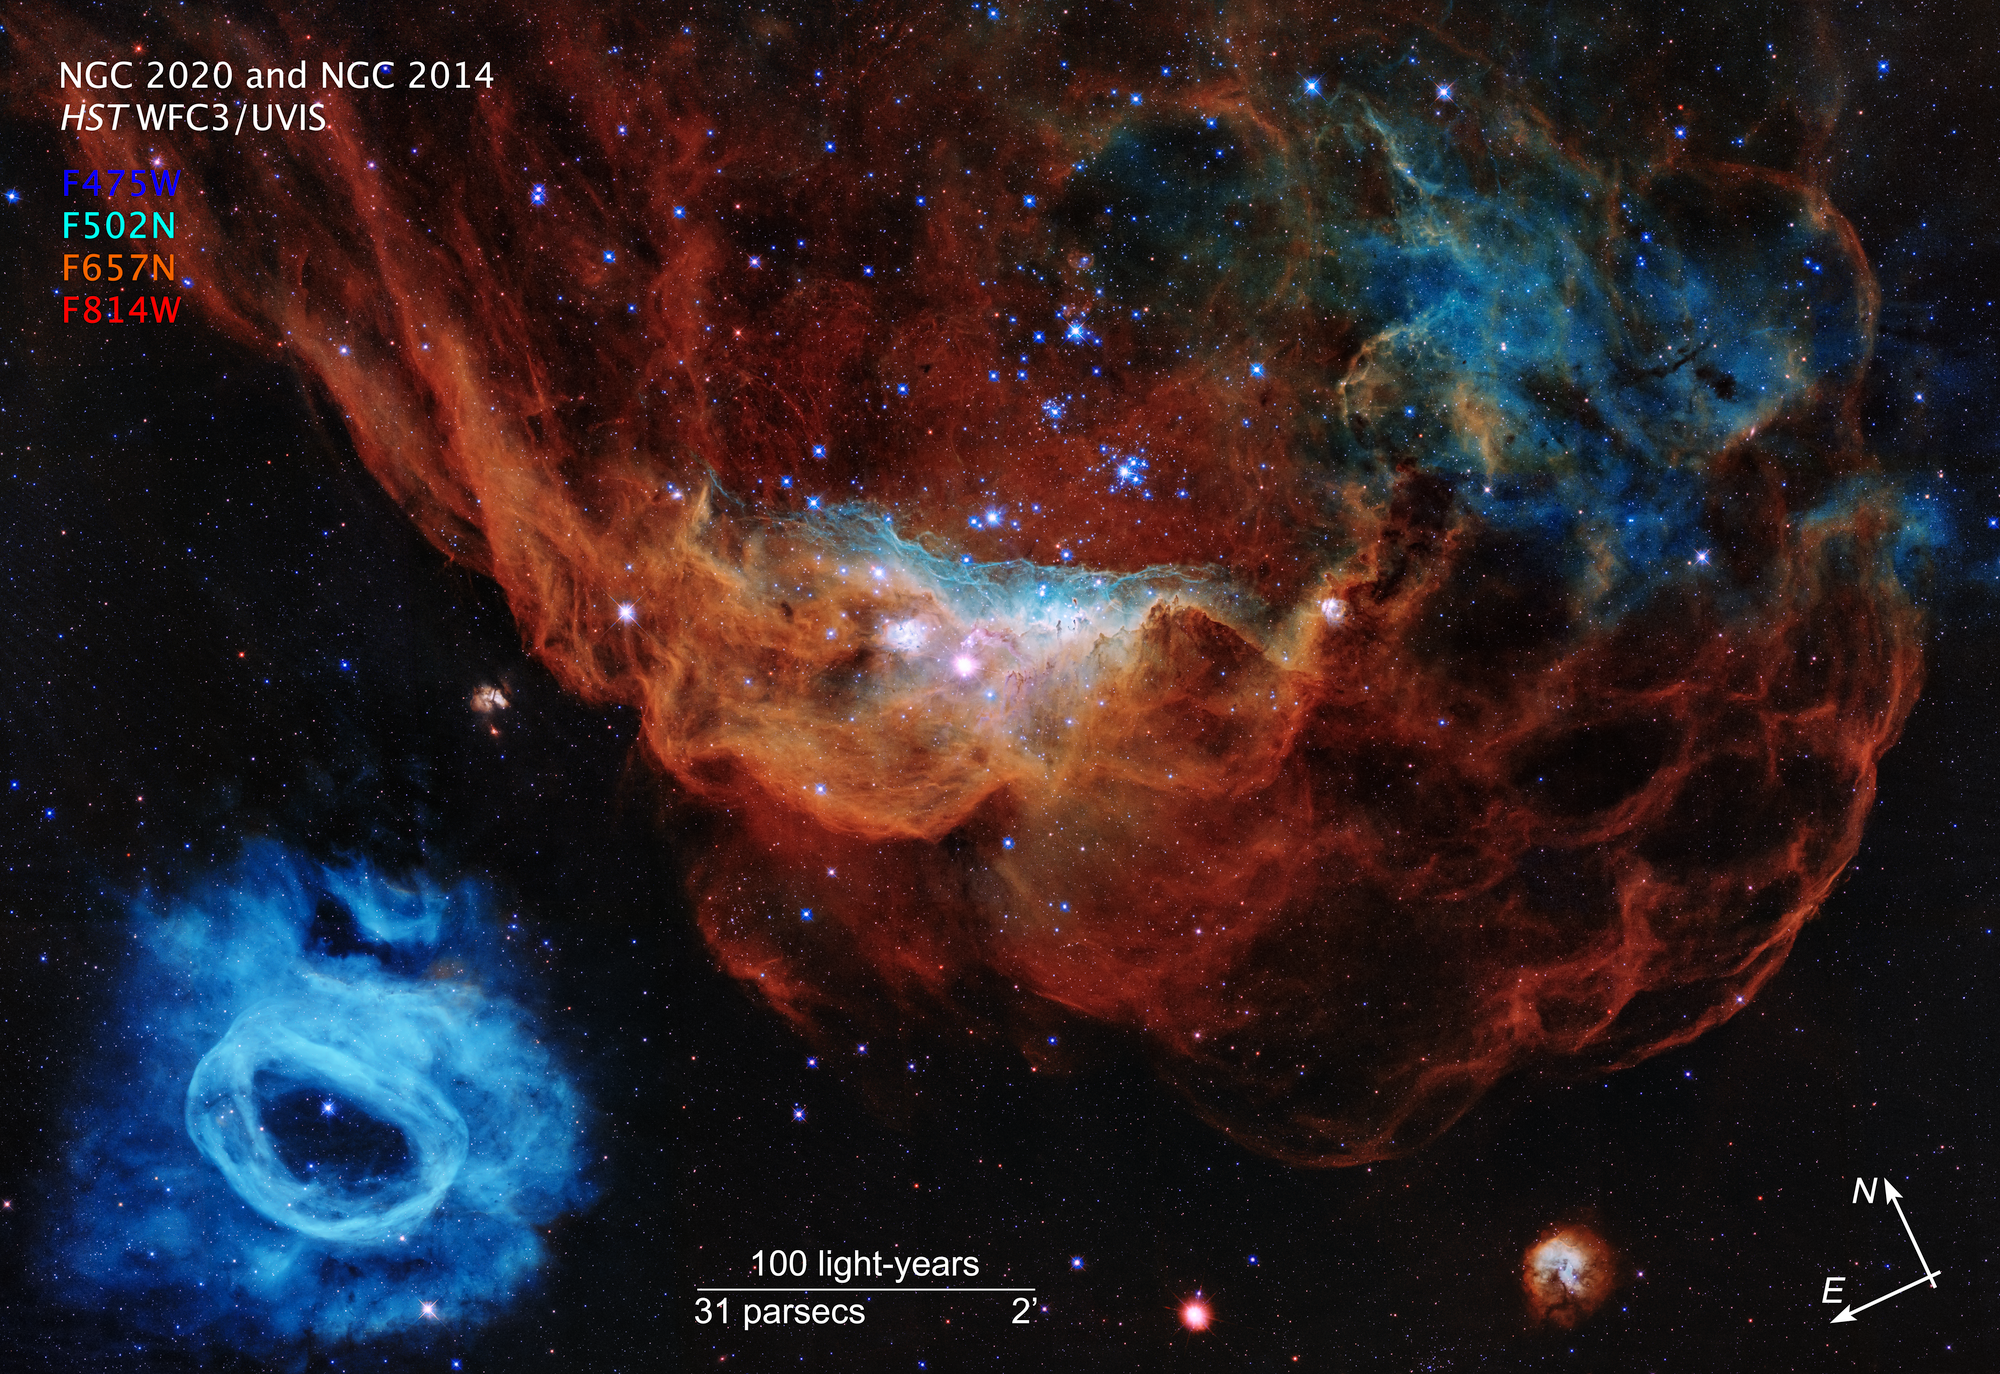

Compass Image for Cosmic Reef

Credit: NASA, ESA and STScI